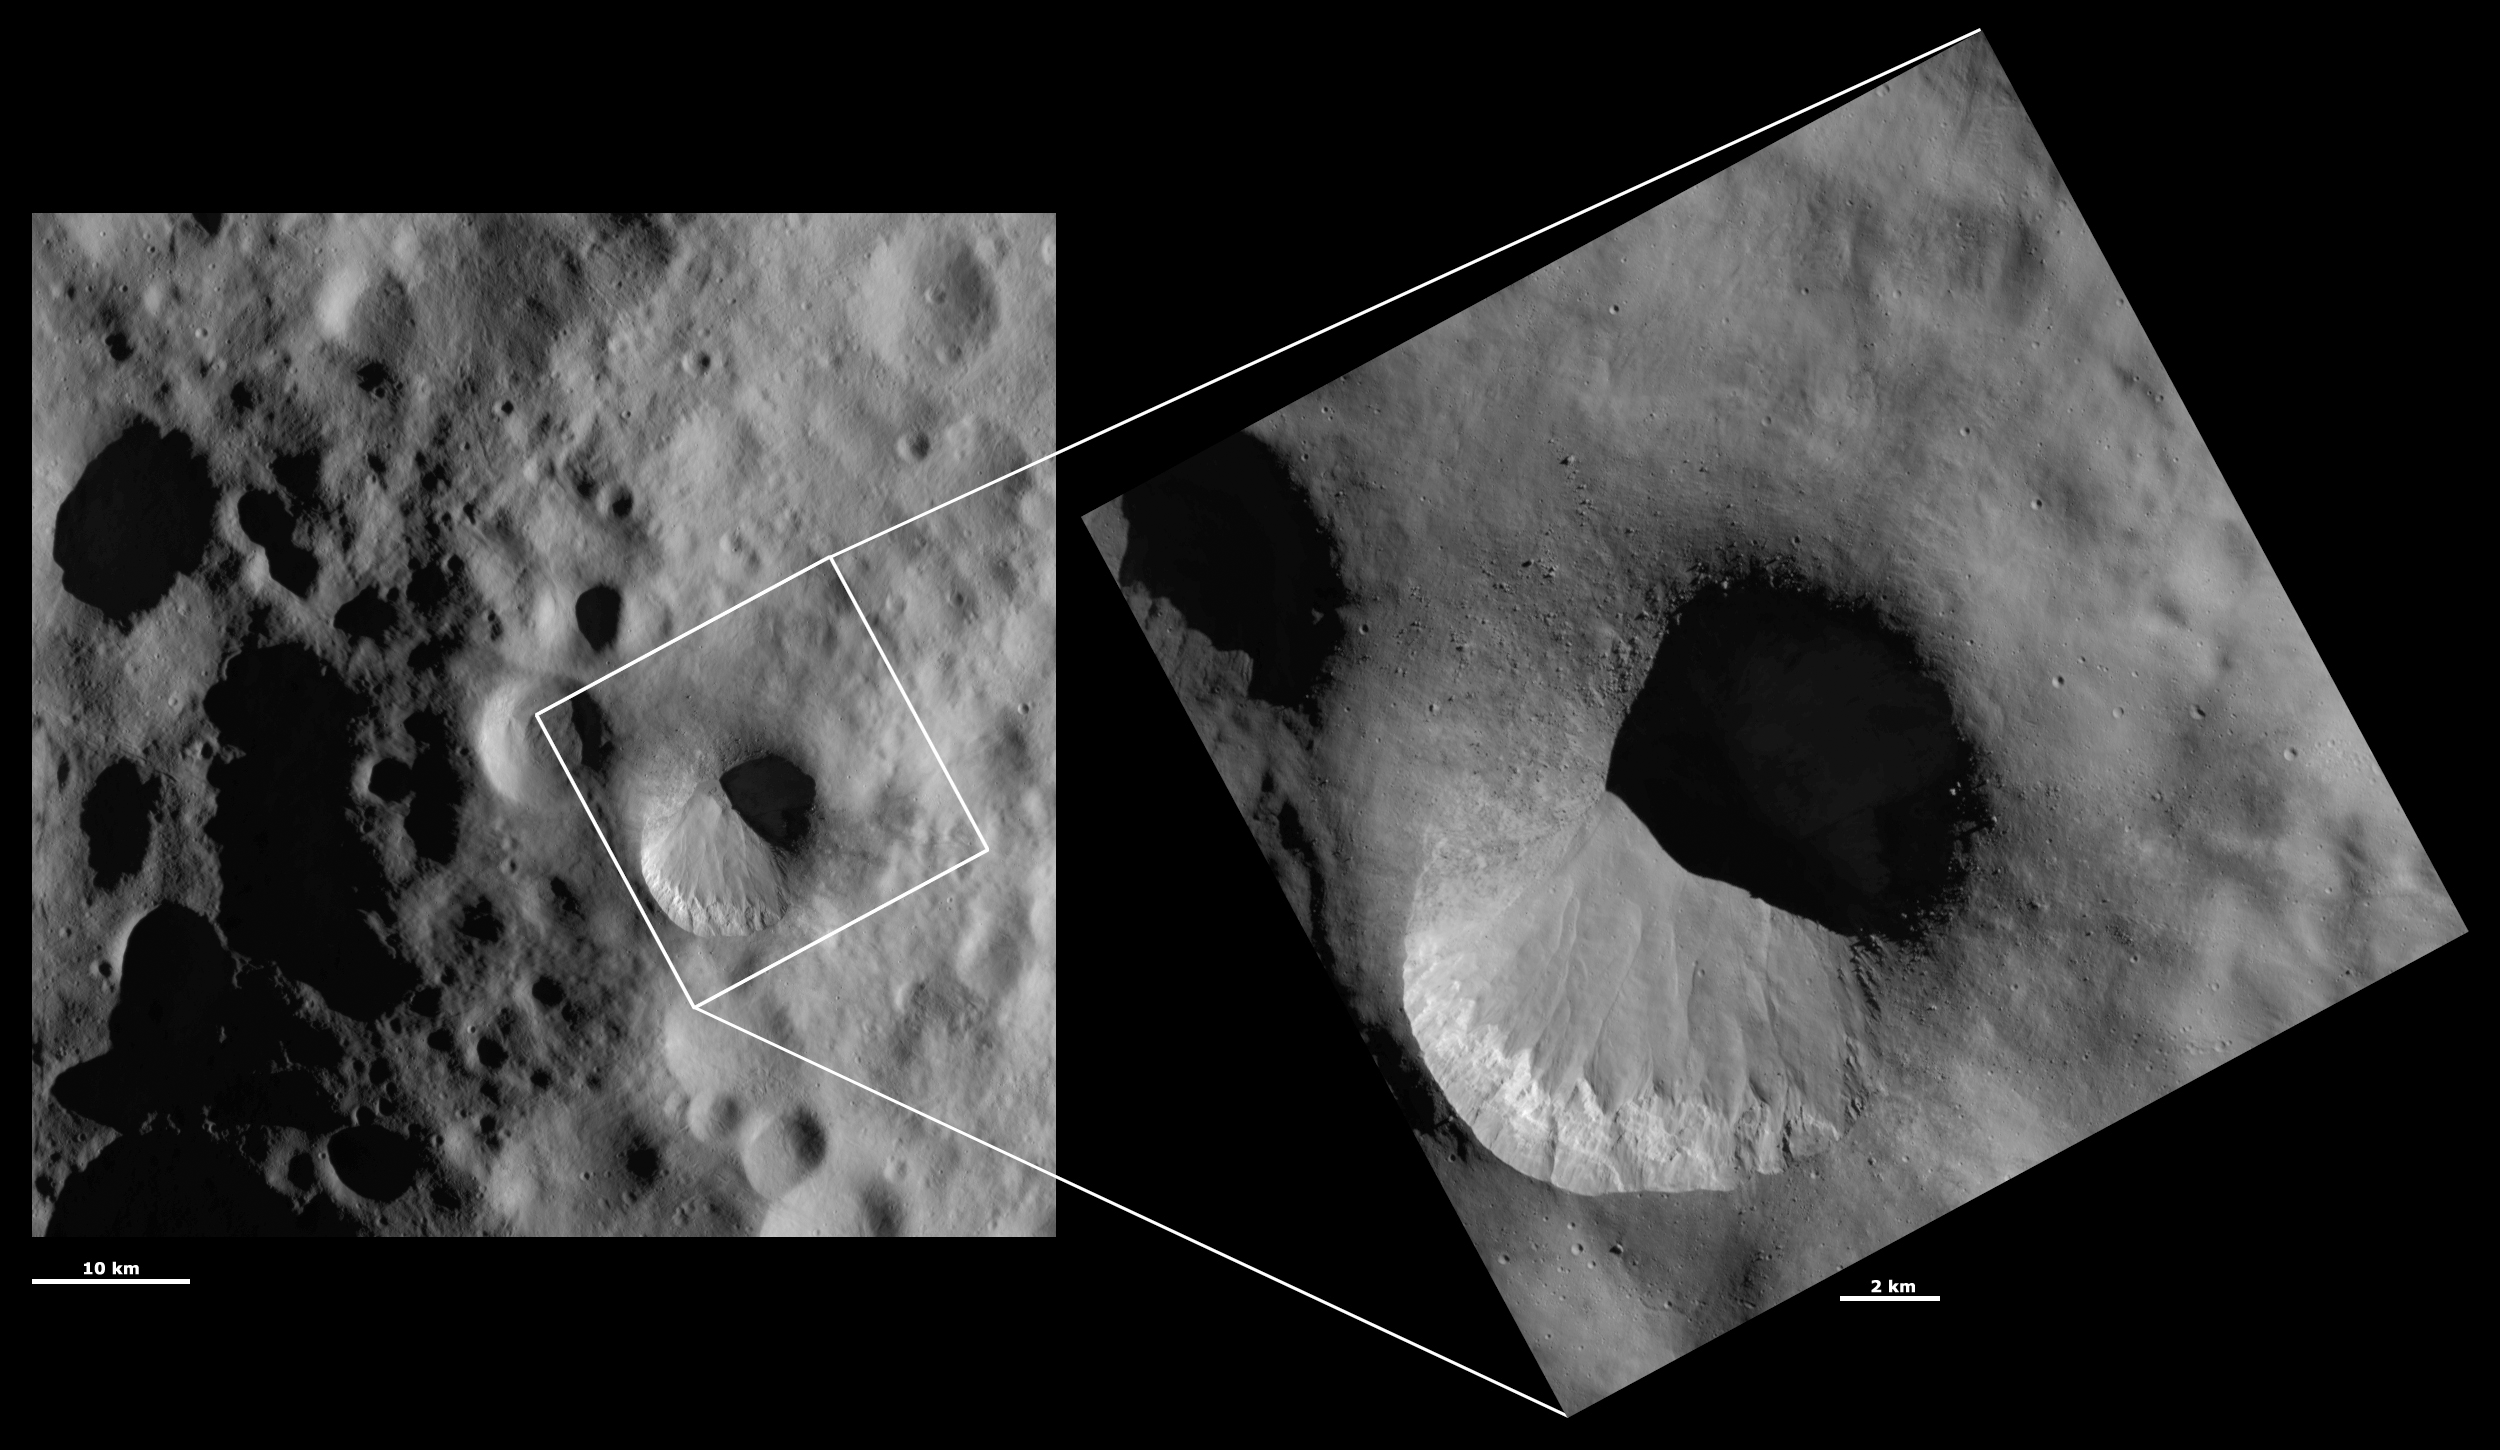

HAMO and LAMO Images of Fabia Crater

These Dawn framing camera (FC) images of Vesta show Fabia crater at both HAMO (high-altitude mapping orbit) and LAMO (low-altitude mapping orbit) resolutions. The left image is the HAMO image and the right image is the LAMO image. Fabia is the large crater that dominates the LAMO image. The LAMO image is approximately 3 times better spatial resolution than the HAMO image. In images with higher spatial resolutions smaller objects can be better distinguished. The bottom part of the rim of Fabia crater is much fresher than the top part of the rim. The slumped material that makes the top part of Fabia’s rim look much more degraded is shown in more detail in the LAMO image: small boulders and the mottled appearance of the slumped material can be clearly seen. Layering in the bright material just below Fabia’s rim can also be seen in the LAMO image.

These images are located in Vesta’s Numisia quadrangle, in Vesta’s northern hemisphere. NASA’s Dawn spacecraft obtained the left image with its framing camera on Oct. 19, 2011. This image was taken through the camera’s clear filter. The distance to the surface of Vesta is 700 kilometers (435 miles) and the image has a resolution of about 63 meters (207 feet) per pixel. This image was acquired during the HAMO (high-altitude mapping orbit) phase of the mission. NASA’s Dawn spacecraft obtained the right image with its framing camera on Jan. 24, 2012. This image was taken through the camera’s clear filter. The distance to the surface of Vesta is 272 kilometers (169 miles) and the image has a resolution of about 20 meters (66 feet) per pixel. This image was acquired during the LAMO (low-altitude mapping orbit) phase of the mission.

The Dawn mission to Vesta and Ceres is managed by NASA’s Jet Propulsion Laboratory, a division of the California Institute of Technology in Pasadena, for NASA’s Science Mission Directorate, Washington D.C. UCLA is responsible for overall Dawn mission science. The Dawn framing cameras have been developed and built under the leadership of the Max Planck Institute for Solar System Research, Katlenburg-Lindau, Germany, with significant contributions by DLR German Aerospace Center, Institute of Planetary Research, Berlin, and in coordination with the Institute of Computer and Communication Network Engineering, Braunschweig. The framing camera project is funded by the Max Planck Society, DLR, and NASA/JPL.

Credit: NASA/JPL-Caltech/UCLA/MPS/DLR/IDA